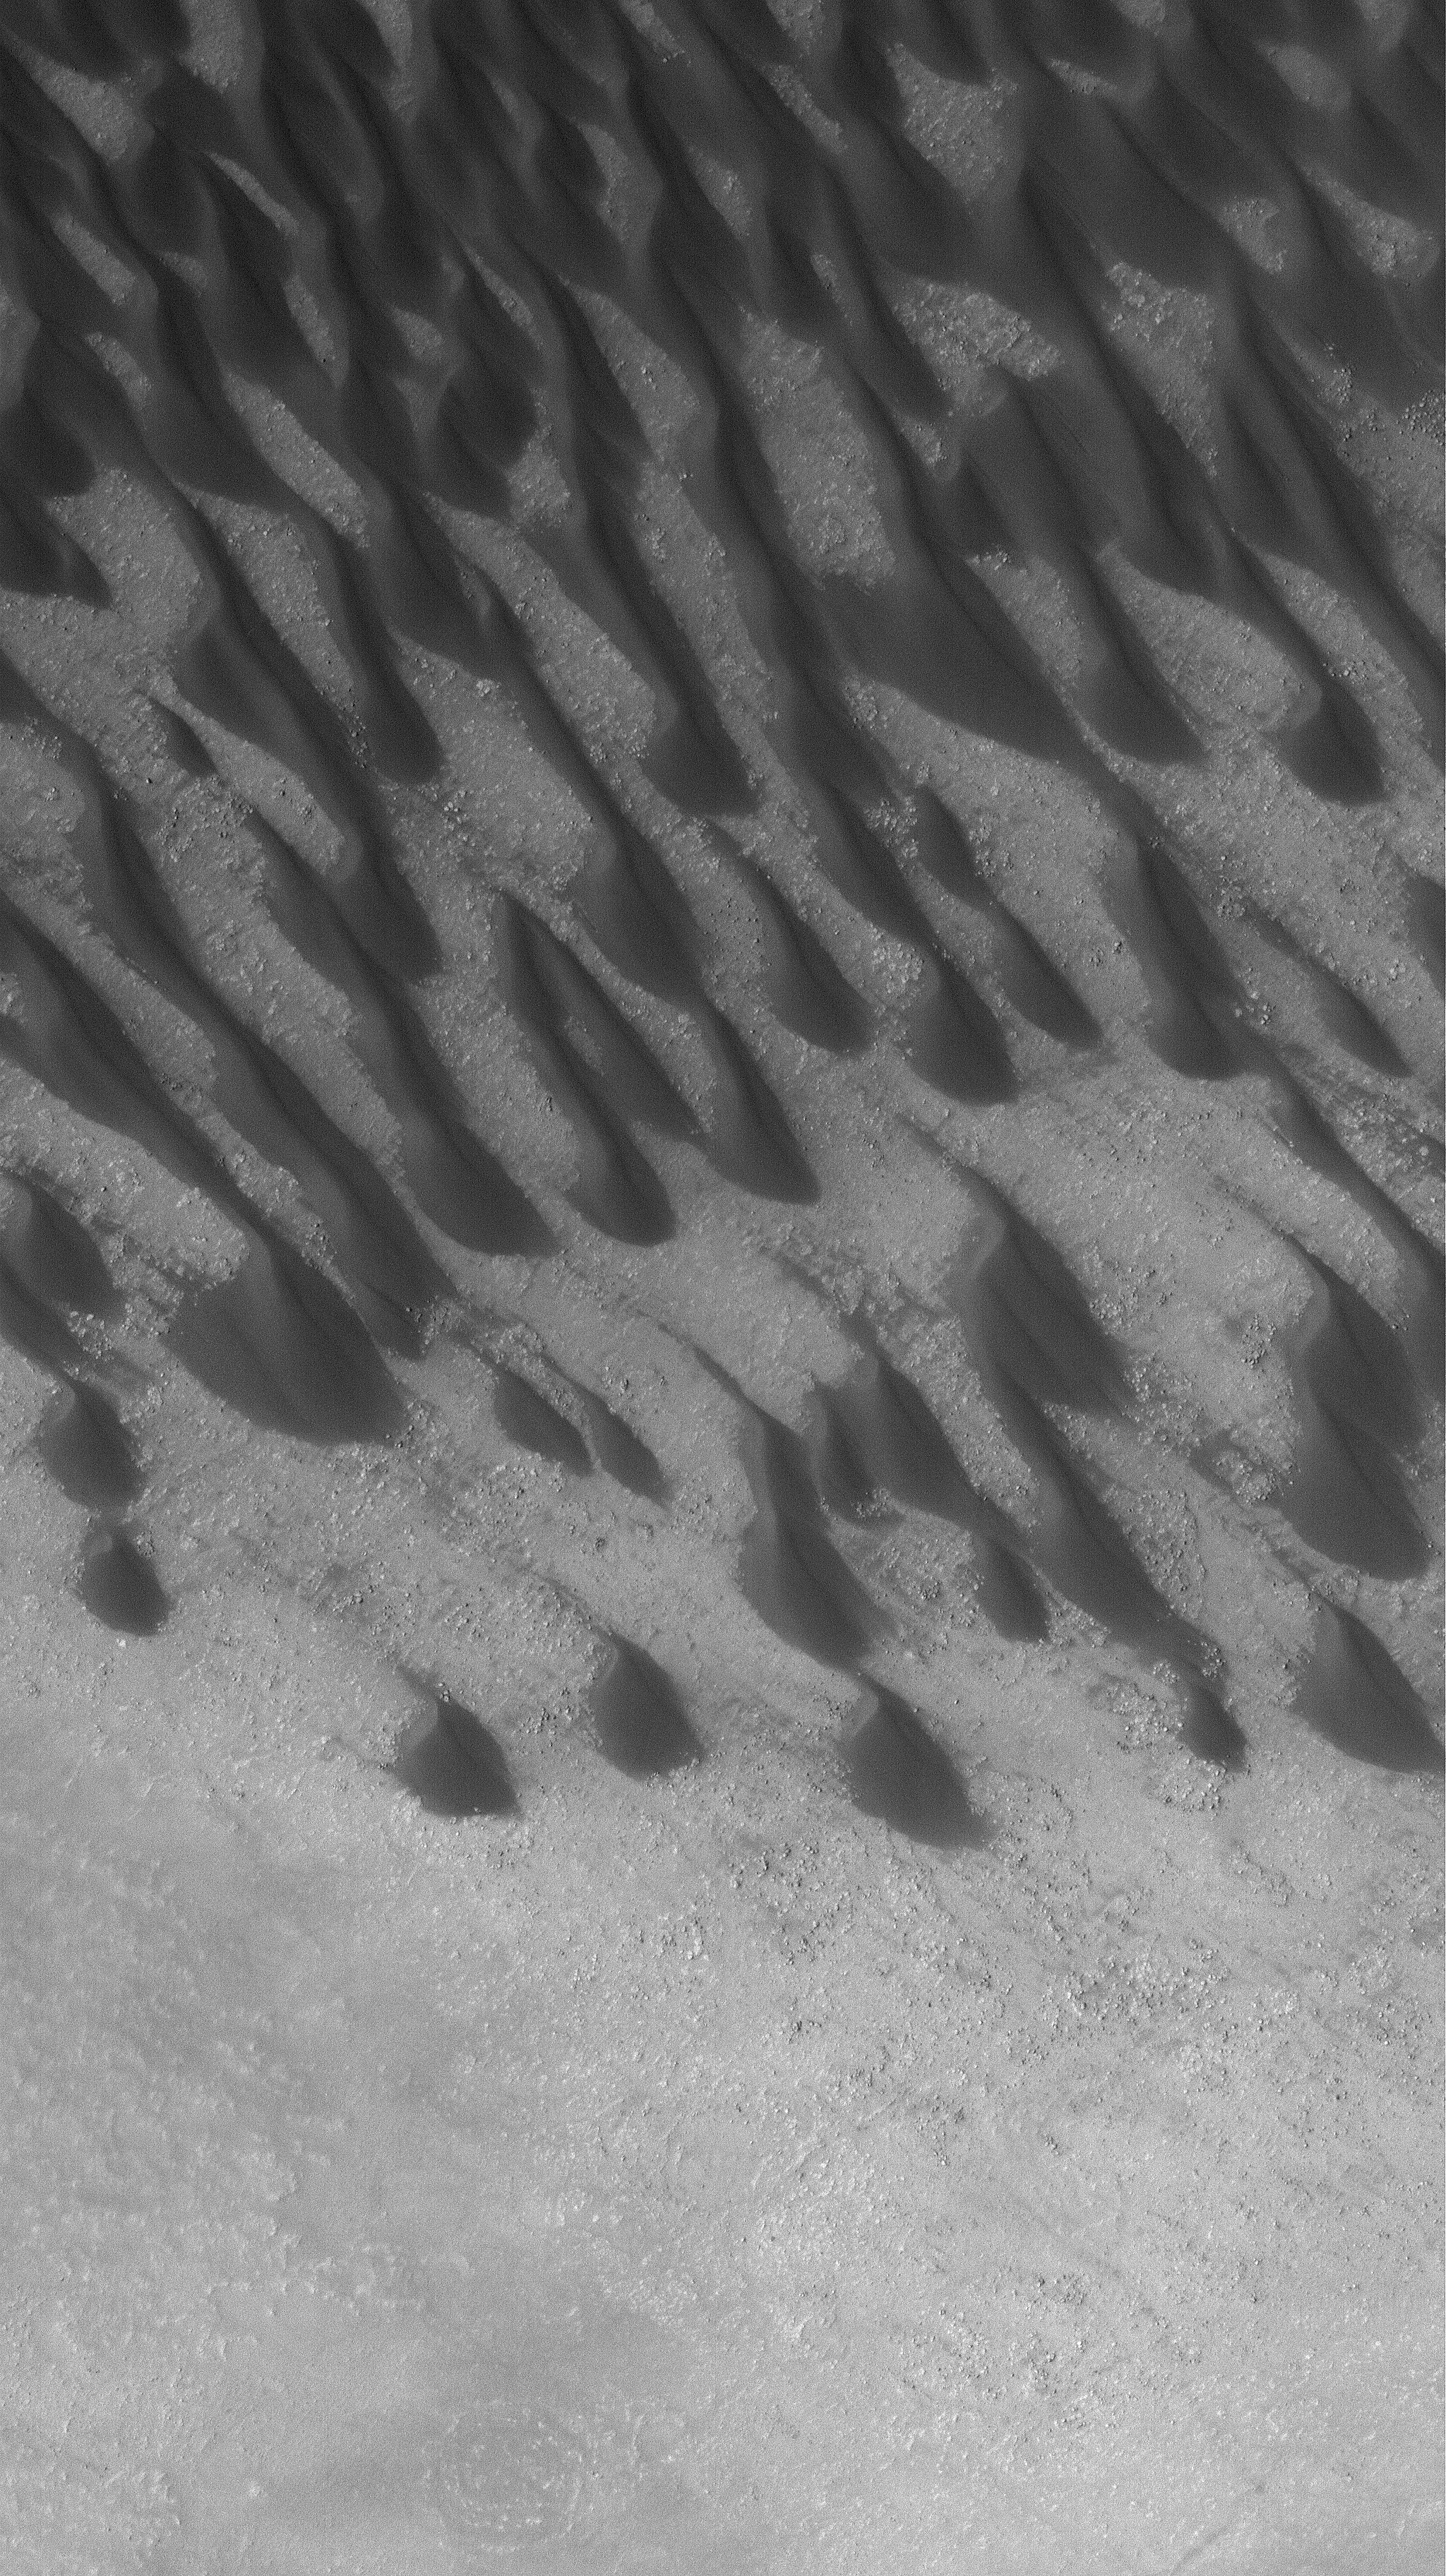

Dunes in Brashear

10 October 2005
This Mars Global Surveyor (MGS) Mars Orbiter Camera (MOC) image shows dark, windblown sand dunes on the floor of Brashear Crater in the southern hemisphere. The dominant winds responsible for these dunes blew from the southeast (lower right). Grooves on some of the dune surfaces suggest that the sand may be somewhat cemented; the grooves form by wind erosion.

Location near: 53.9°S, 119.6°W
Image width: width: ~3 km (~1.9 mi)
Illumination from: upper left
Season: Southern Spring

Credit: NASA/JPL/Malin Space Science Systems